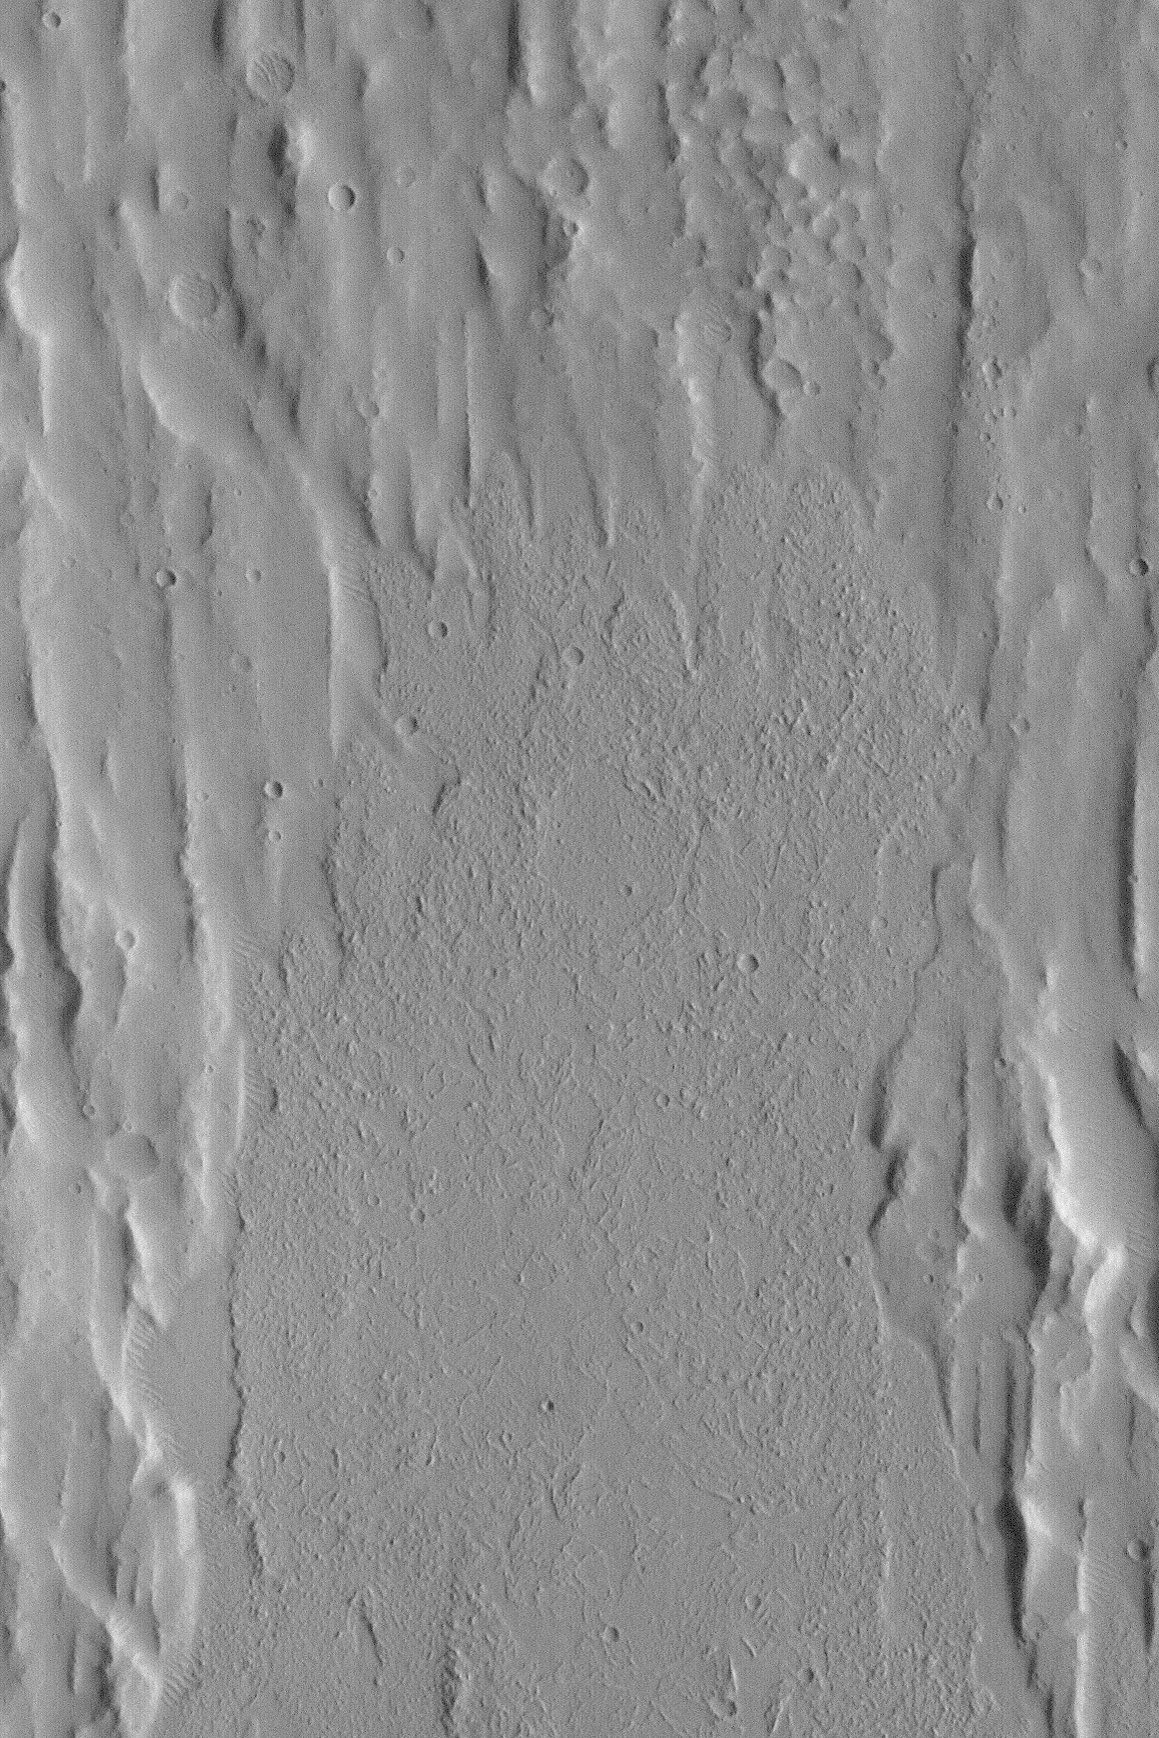

Kasei Valles Flow

MGS MOC Release No. MOC2-503, 4 October 2003

This Mars Global Surveyor (MGS) Mars Orbiter Camera (MOC) picture shows the lobate fronts of a large flow or series of smaller flow features in Kasei Valles. The rubbly surface of the flow has been interpreted to suggest that this might have been a mud flow, rather than a lava flow, but final determination will someday require a person to visit this landform “in the field.” This picture is illuminated from the right and covers an area approximately 8 km (5 miles) wide near 15.7°N, 77.7°W.

Credit: NASA/JPL/Malin Space Science Systems